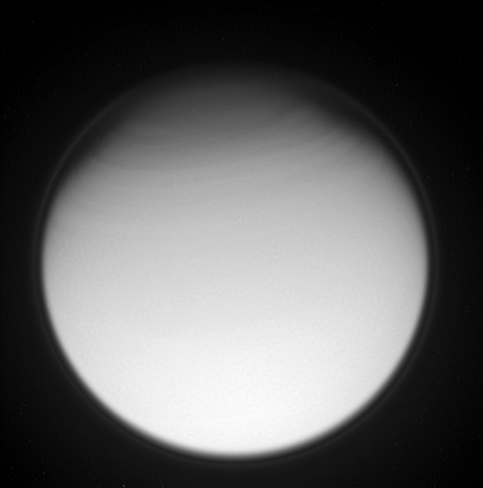

High Altitude Hints

The Cassini spacecraft catches a glimpse of features that reveal important clues about processes occurring in Titan’s atmosphere.

The north polar stratosphere exhibits a banded appearance, as fast-moving clouds whirl around the giant moon. The moon’s halo — its detached, high-altitude global haze layer — is faintly visible here as well.

Planet-sized Titan is 5,150 kilometers (3,200 miles) across.

The image was taken with the Cassini spacecraft narrow-angle camera using a combination of spectral filters sensitive to wavelengths of polarized ultraviolet light. The image was obtained on May 15, 2007 at a distance of approximately 1.3 million kilometers (800,000 miles) from Titan and at a Sun-Titan-spacecraft, or phase, angle of 25 degrees. Image scale is 15 kilometers (10 miles) per pixel.

The Cassini-Huygens mission is a cooperative project of NASA, the European Space Agency and the Italian Space Agency. The Jet Propulsion Laboratory, a division of the California Institute of Technology in Pasadena, manages the mission for NASA’s Science Mission Directorate, Washington, D.C. The Cassini orbiter and its two onboard cameras were designed, developed and assembled at JPL. The imaging operations center is based at the Space Science Institute in Boulder, Colo.

Credit: NASA/JPL/Space Science Institute